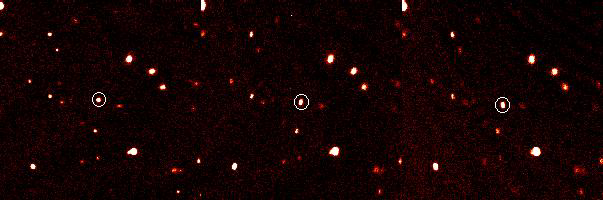

Tenth Planet Discovered

The dwarf planet, formerly known as 2003 UB313 (or Xena), is now called Eris, after the Greek goddess of discord and strife.

These time-lapse images of a newfound planet in our solar system, called 2003 UB313, were taken on Oct. 21, 2003, using the Samuel Oschin Telescope at the Palomar Observatory near San Diego, Calif. The planet, circled in white, is seen moving across a field of stars. The three images were taken about 90 minutes apart.

A joint effort between JPL and the California Institute of Technology, the Palomar Observatory near San Diego houses a collection of famous telescopes, including the Hale 200-inch and Samuel Oschin 48-inch telescopes. The Palomar Adaptive Optics System, built by JPL and Caltech, corrects for the atmospheric blur of astronomical targets caused by turbulence in Earth’s atmosphere. This system’s camera was built by Cornell University, Ithaca, N.Y.

Credit: NASA/JPL/Caltech